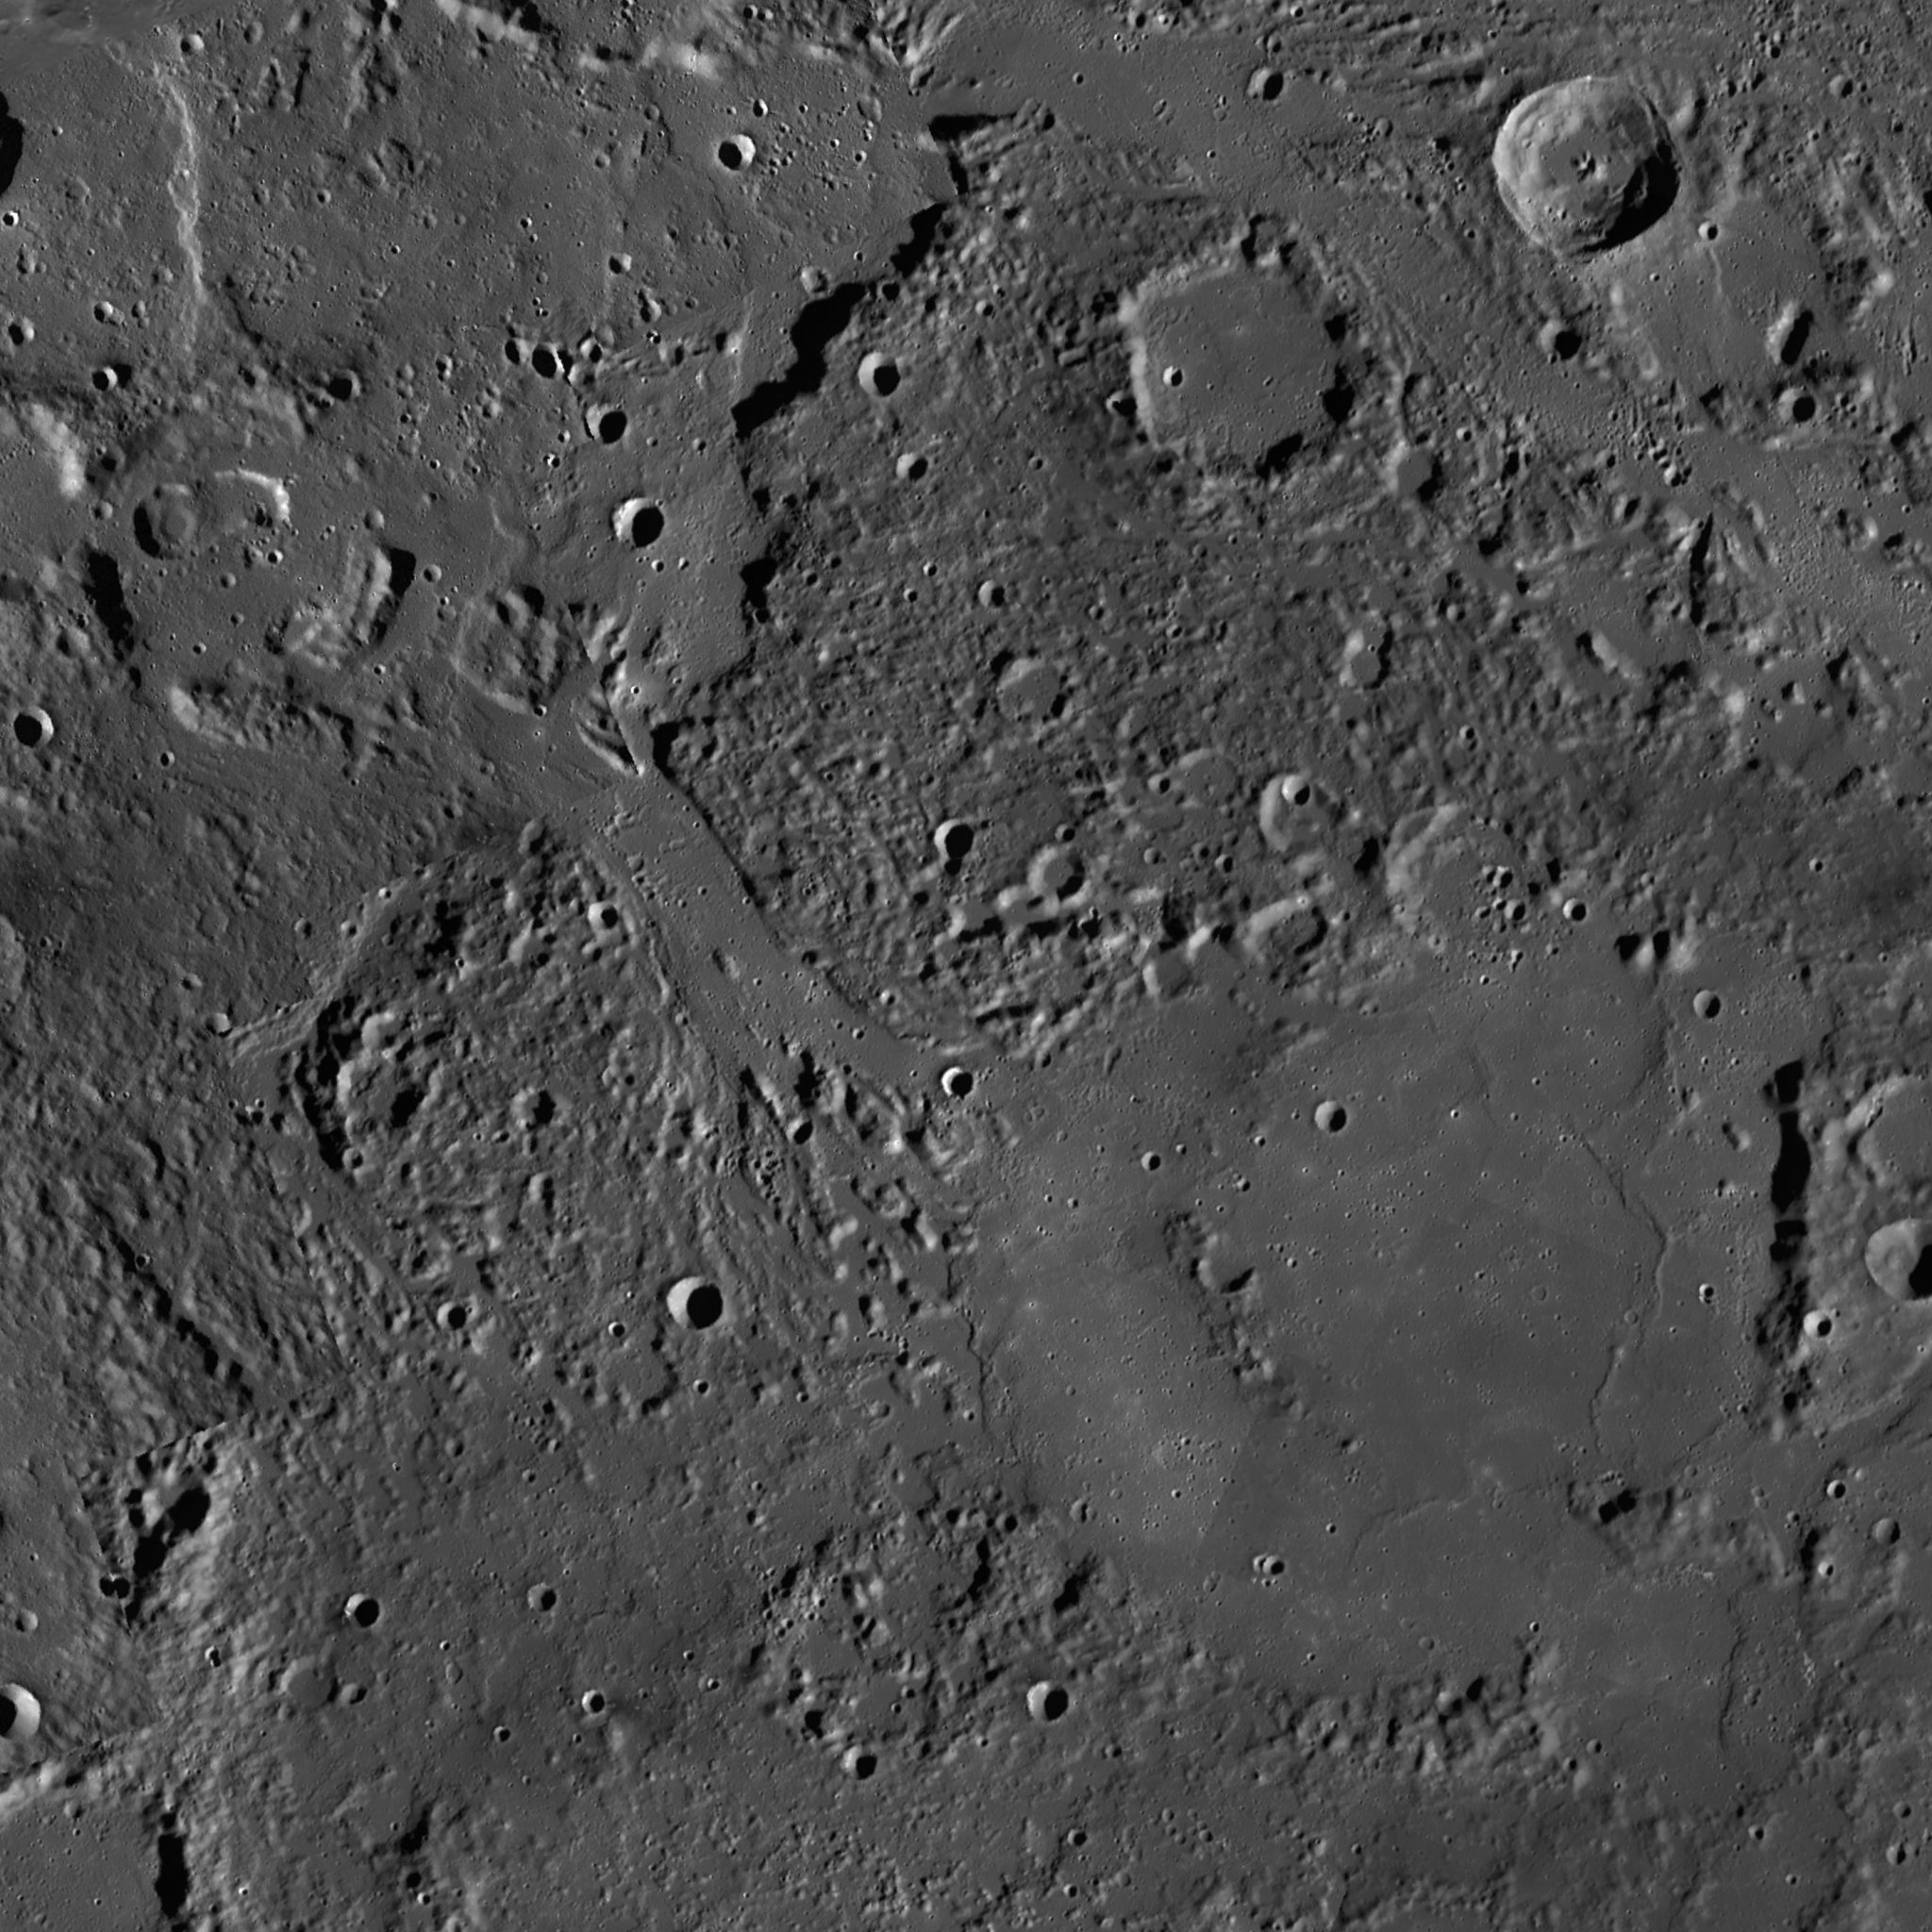

Channel Vision

This image is a portion of the MDIS global mosaic basemap that was acquired during MESSENGER’s first year in orbit. Of particular note is the flat-floored, southeast-trending valley in the center of the image, which starts near several depressions to the top left of the image, and connects with the Kofi crater (center right).

This valley is interpreted by MESSENGER team scientists as a broad lava channel, formed by the mechanical and thermal erosion of Mercury’s surface by hot, low-viscosity, quickly-flowing lavas. The pits to the top left may be source vents for the lava flows that formed the channel; these flows then filled the Kofi crater at the channel’s other end. Another lava channel, with a similar southeast trend, lies at the top right of the image, and there is a total of five broad channels in this region.

Determining how these channels formed, how rapidly they shaped the landscape, and how they relate to other volcanic features on Mercury — such as expansive smooth plains nearby — is important in understanding the role of volcanism on Mercury. Moreover, similar broad channels do not appear to exist elsewhere on Mercury, making this region a particularly interesting locale.

Date Created: February 10, 2012
Instrument: Mercury Dual Imaging System (MDIS)
Latitude Rang: 54.3° N to 61.3° N
Longitude Range: 109.4° E to 121.6° E
Resolution: 146 meters/pixel
Scale: Kofi, the large impact crater at center right, is approximately 135 km (84 mi.) in diameter
Projection: Azimuthal equidistant

The MESSENGER spacecraft is the first ever to orbit the planet Mercury, and the spacecraft’s seven scientific instruments and radio science investigation are unraveling the history and evolution of the Solar System’s innermost planet. Visit the Why Mercury? section of this website to learn more about the key science questions that the MESSENGER mission is addressing. During the one-year primary mission, MDIS acquired 88,746 images and extensive other data sets. MESSENGER is now in a year-long extended mission, during which plans call for the acquisition of more than 80,000 additional images to support MESSENGER’s science goals.

These images are from MESSENGER, a NASA Discovery mission to conduct the first orbital study of the innermost planet, Mercury. For information regarding the use of images, see the MESSENGER image use policy.

Credit: NASA/Johns Hopkins University Applied Physics Laboratory/Carnegie Institution of Washington